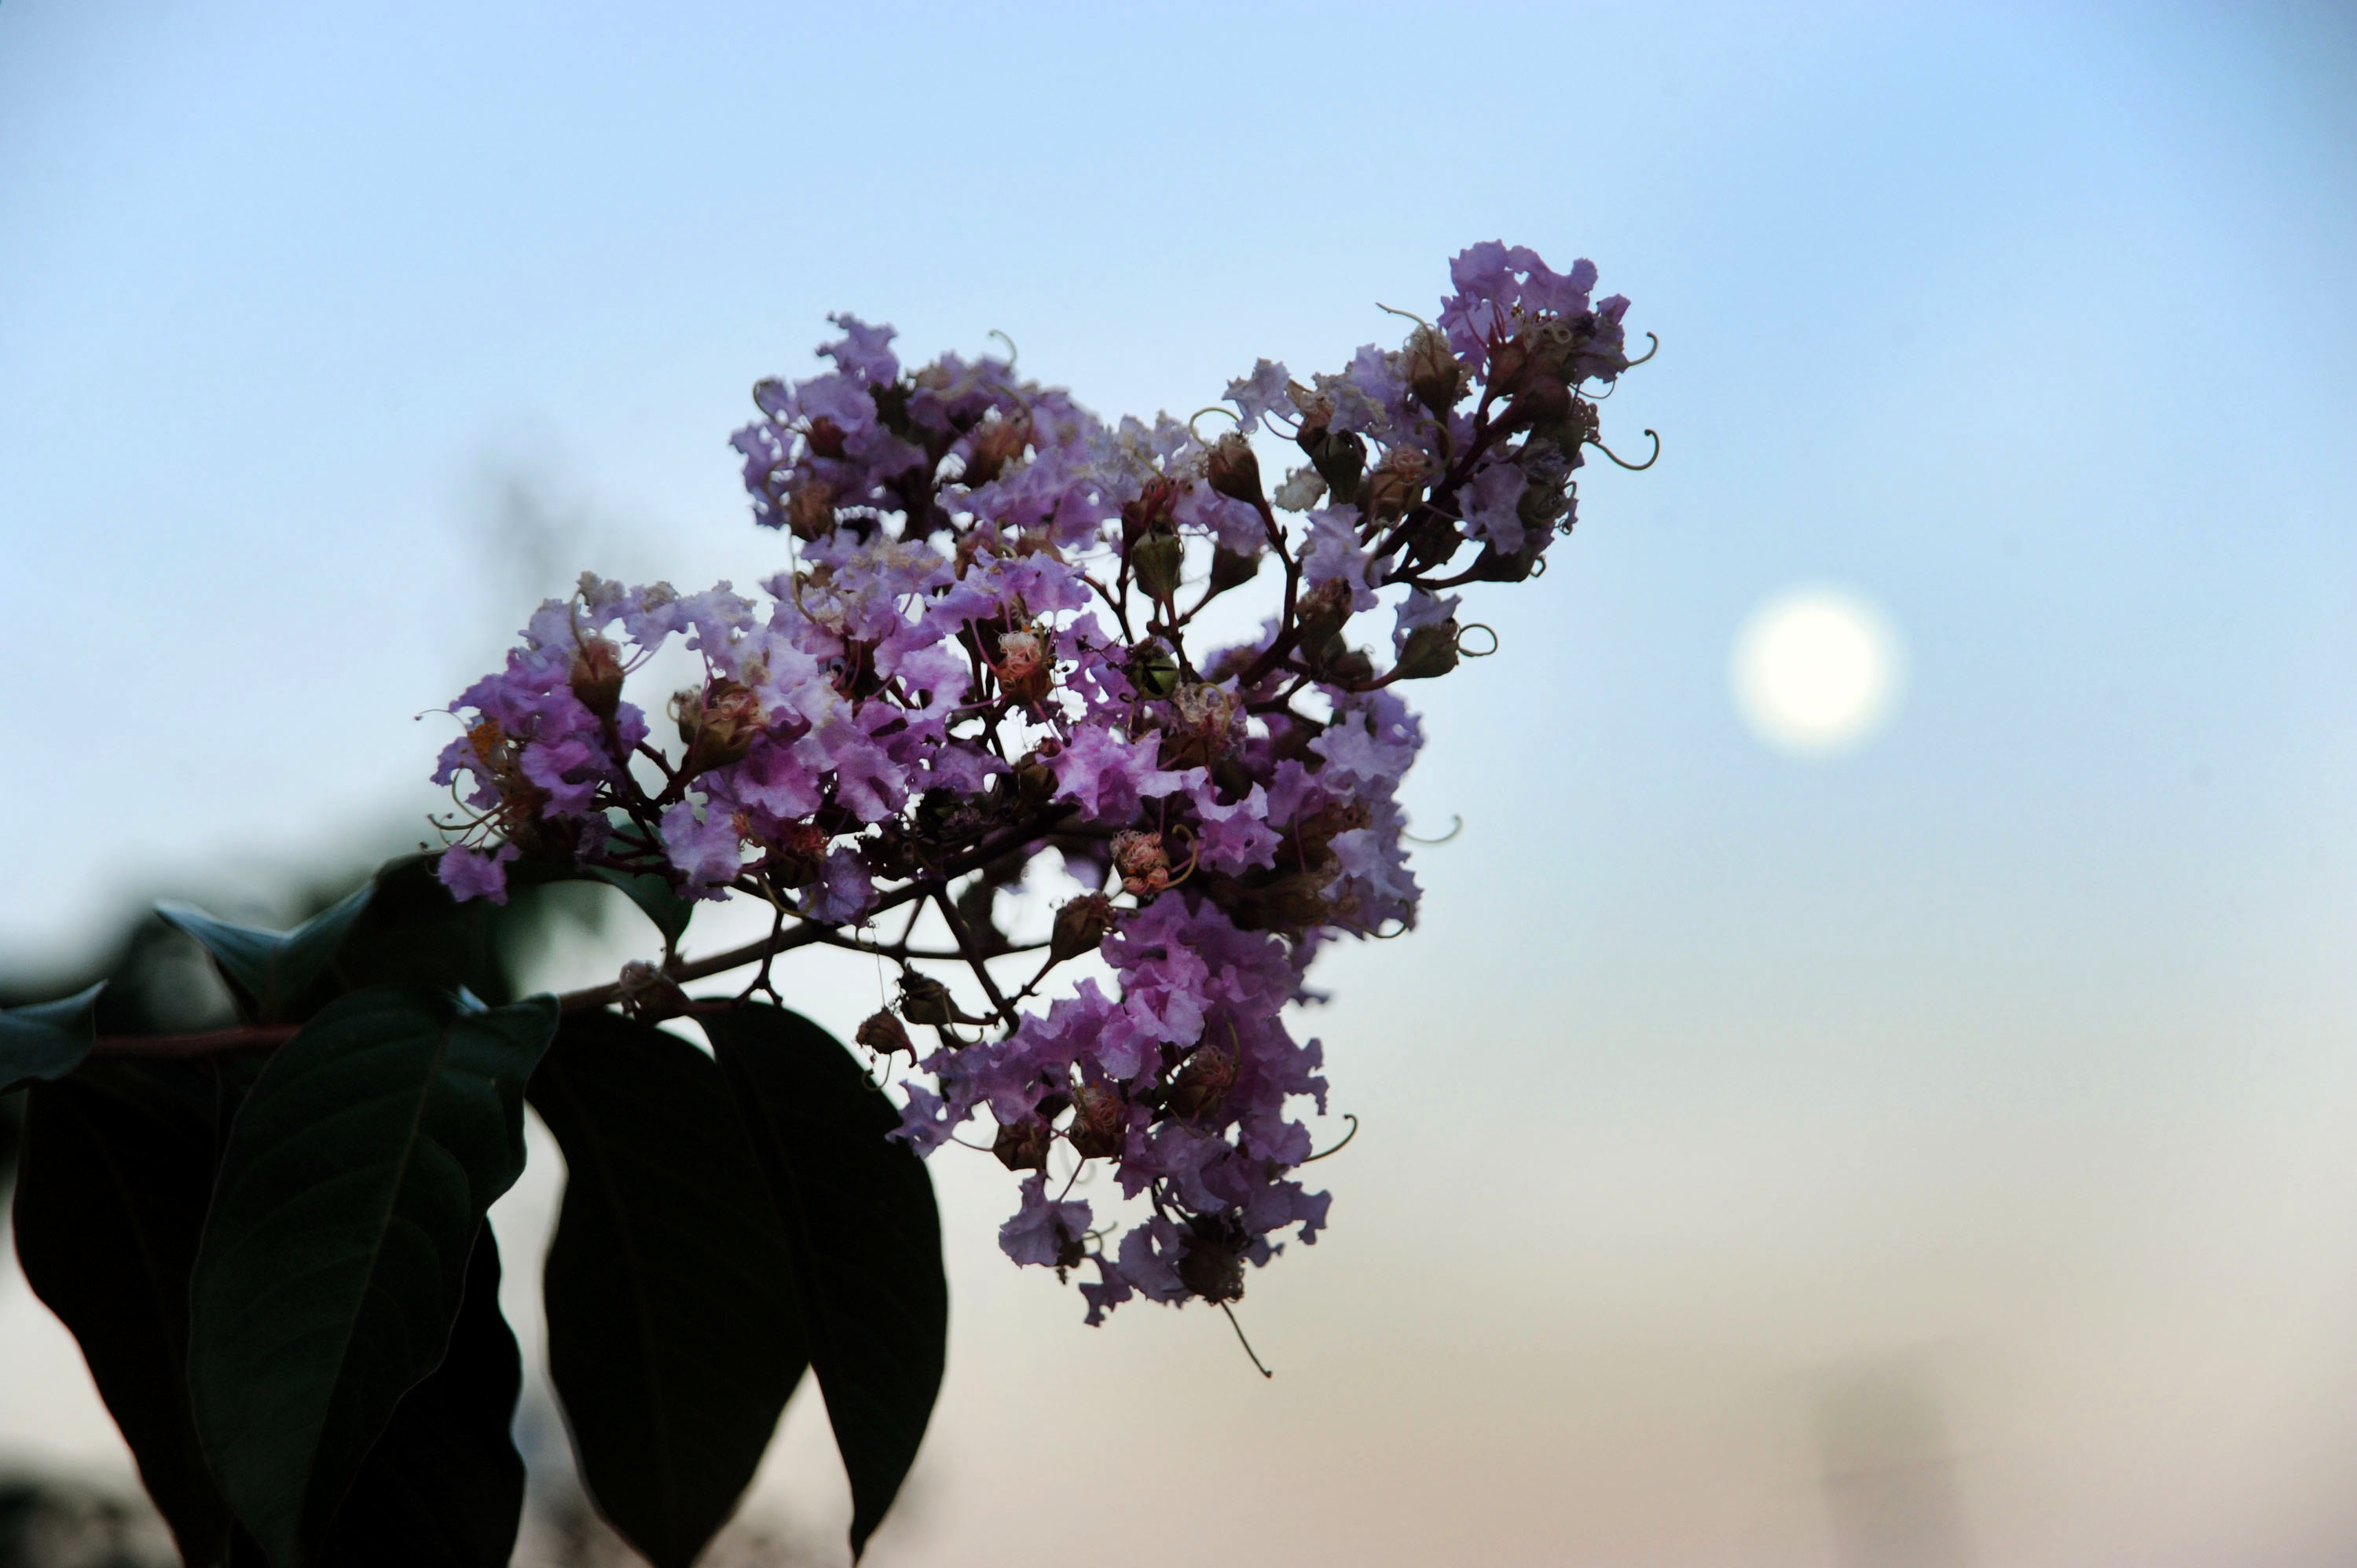

Harvest Moon at NASA Goddard

September's Harvest Moon as seen around NASA's Goddard Space Flight Center. According to folklore, every full Moon has a special name. There's the Wolf Moon, the Snow Moon, the Worm Moon, the Sprouting Grass Moon, the Flower Moon, the Strawberry Moon, the Thunder Moon, the Sturgeon Moon, the Harvest Moon, the Hunter's Moon, the Beaver Moon, and the Long Night's Moon. Each name tells us something about the season or month in which the full Moon appears. This month's full Moon is the Harvest Moon. More about the Harvest Moon from NASA: Science

Credit: NASA/Goddard/Debbie Mccallum